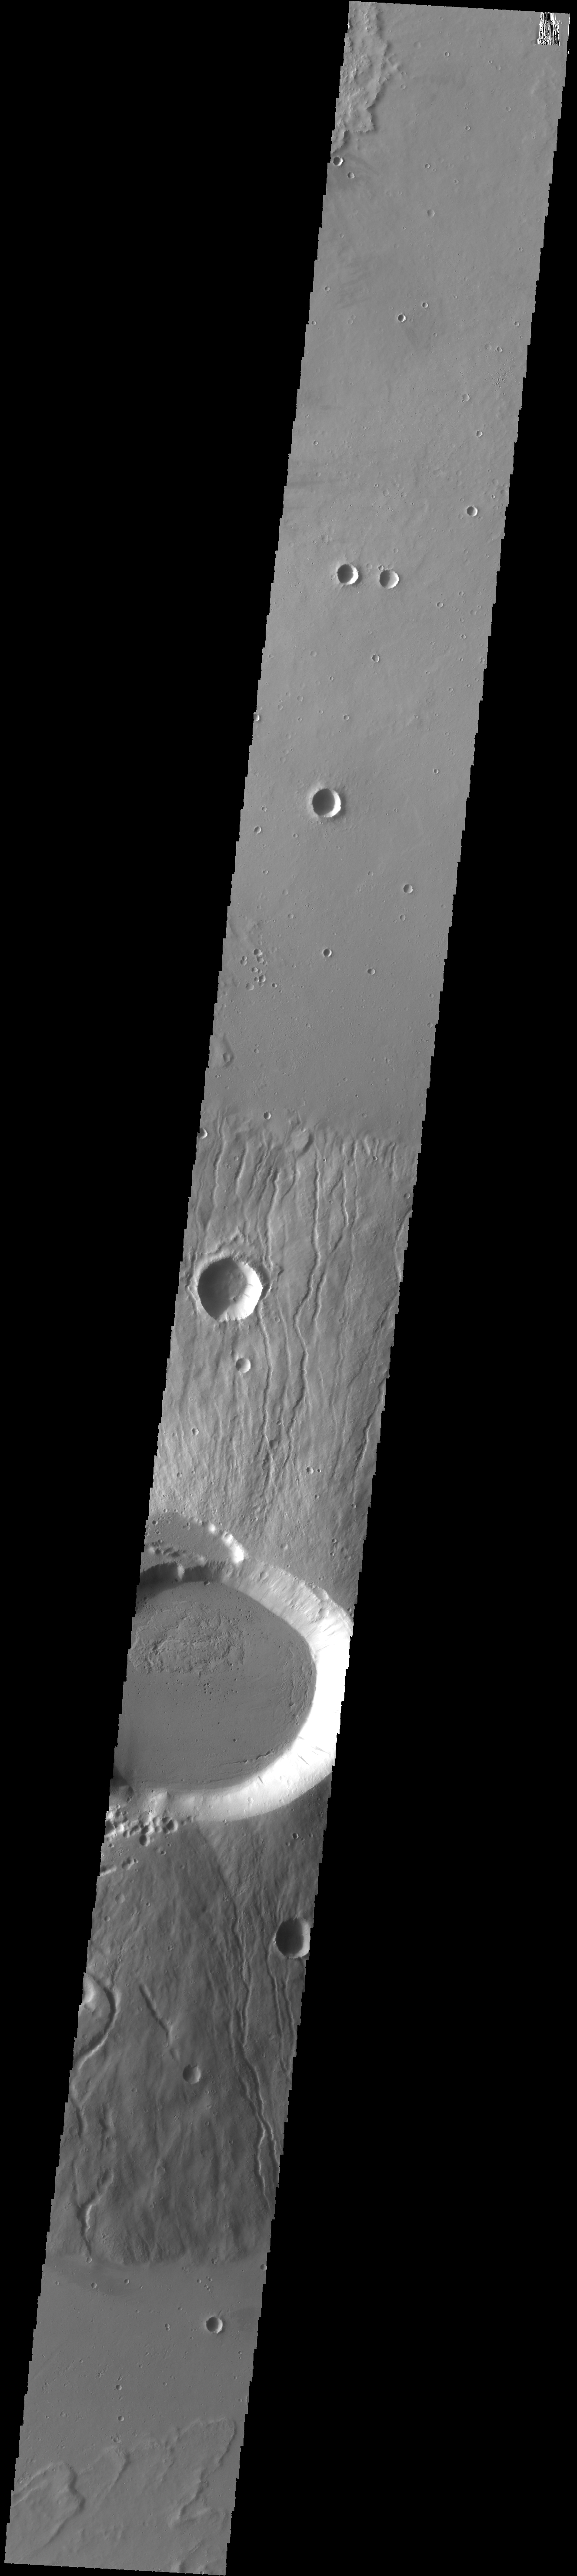

Ceraunius Tholus

Today’s VIS image crosses the summit of Ceraunius Tholus.

Credit: NASA/JPL-Caltech/ASU